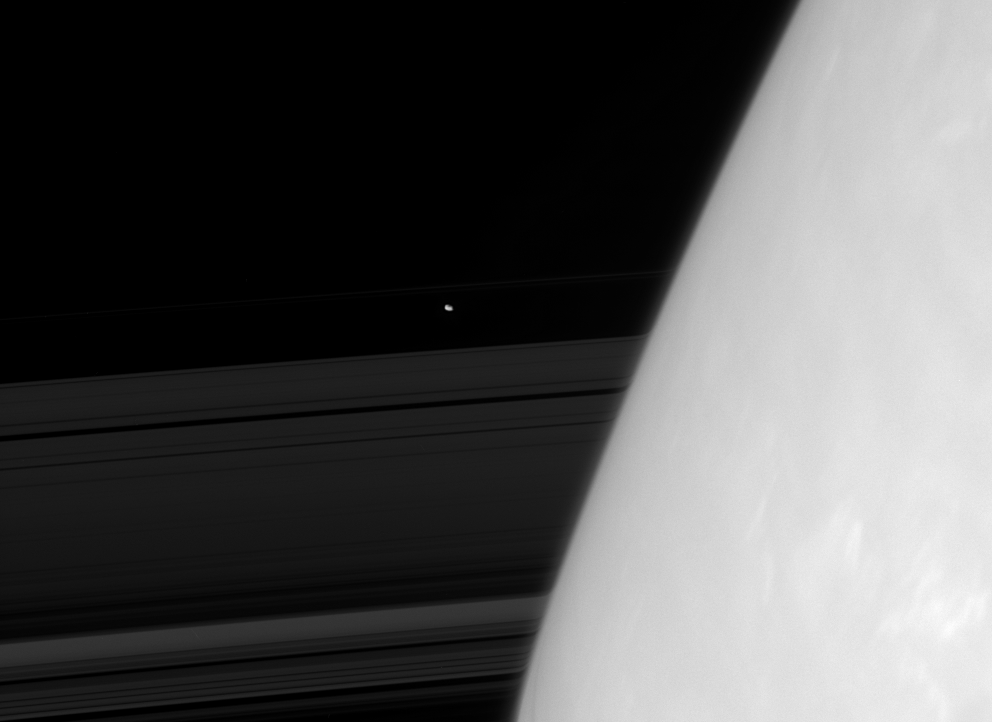

Warp Zone

A small moon appears from behind giant Saturn, accompanied by a warped view of the rings.

Prometheus (102 kilometers, or 63 miles across) is seen here between the A and F rings. Close to the planet, the image of the rings is slightly distorted by Saturn’s upper atmosphere.

This view is similar to PIA09807, which features Pandora.

This view looks toward the unilluminated side of the rings from about 9 degrees above the ringplane. The image was taken in visible red light with the Cassini spacecraft narrow-angle camera on Nov. 30, 2007. The view was acquired at a distance of approximately 1.6 million kilometers (1 million miles) from Prometheus. Image scale is 10 kilometers (6 miles) per pixel.

The Cassini-Huygens mission is a cooperative project of NASA, the European Space Agency and the Italian Space Agency. The Jet Propulsion Laboratory, a division of the California Institute of Technology in Pasadena, manages the mission for NASA’s Science Mission Directorate, Washington, D.C. The Cassini orbiter and its two onboard cameras were designed, developed and assembled at JPL. The imaging operations center is based at the Space Science Institute in Boulder, Colo.

Credit: NASA/JPL/Space Science Institute